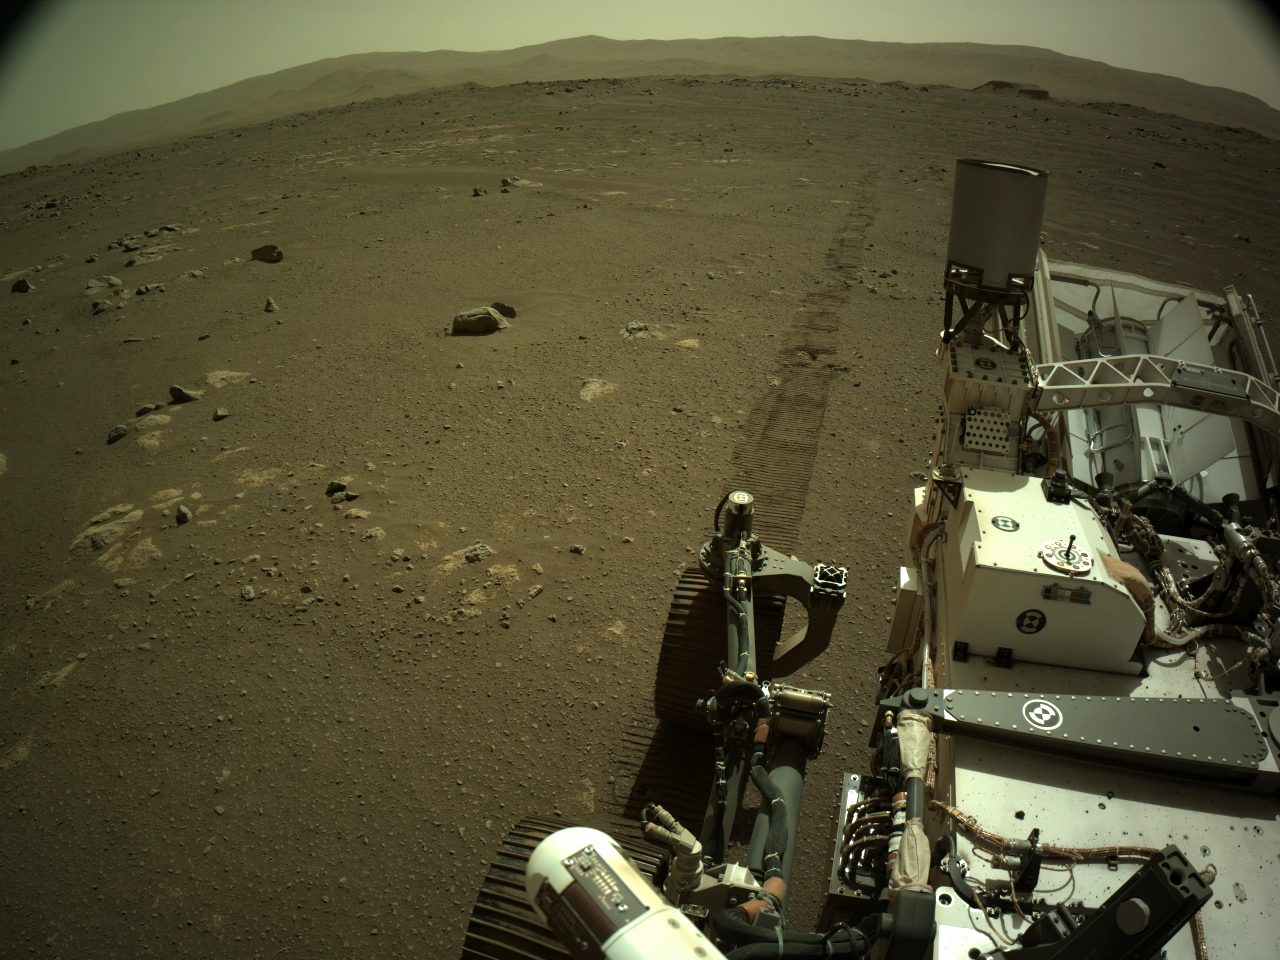

Mars Perseverance Sol 16: Left Navigation Camera (Navcam)

NASA’s Mars Perseverance rover acquired this image using its onboard left Navigation Camera (Navcam). The camera is located high on the rover’s mast and aids in driving. This image was acquired on March 7, 2021 (Sol 16) at the local mean solar time of 15:04:10.

NASA’s Jet Propulsion Laboratory, which is managed for NASA by Caltech in Pasadena, California, built and manages operations of the Perseverance rover.

Credit: NASA/JPL-Caltech